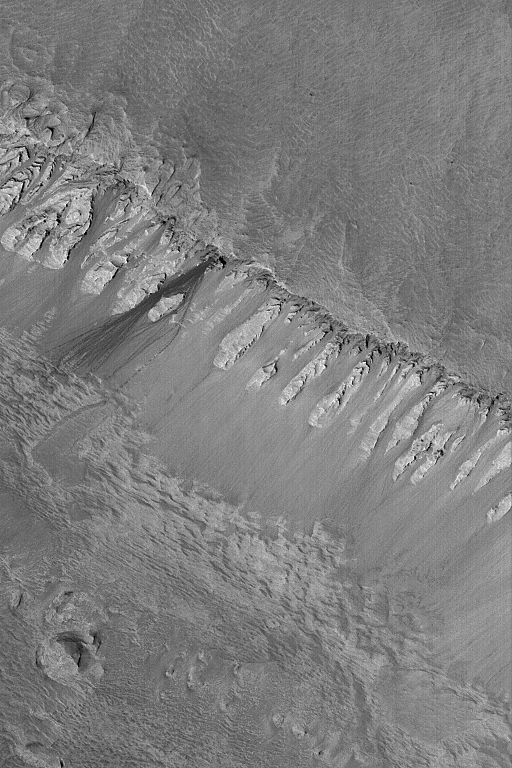

Rock Slide in Ophir

7 May 2004
The dark streaks, just left of center, on the steep slope in this Mars Global Surveyor (MGS) Mars Orbiter Camera (MOC) image were formed by a relatively recent rock slide. The streak closest to the center of the image resolves into a series of small depressions, indicating the path of a large, rolling boulder. The rock slide is inferred to have been recent (i.e., within the past several Mars years) because it is so much darker than its surroundings–there has not been sufficient time for the streak surfaces to become mantled by dust. The other talus accumulations on this slope are most likely lighter in tone because they are older and coated with dust. These features are located in Ophir Chasma, part of the Valles Marineris trough system, near 4.2°S, 74.0°W. The picture is illuminated by sunlight from the lower left and covers an area about 3 km (1.9 mi) across.

Credit: NASA/JPL/Malin Space Science Systems